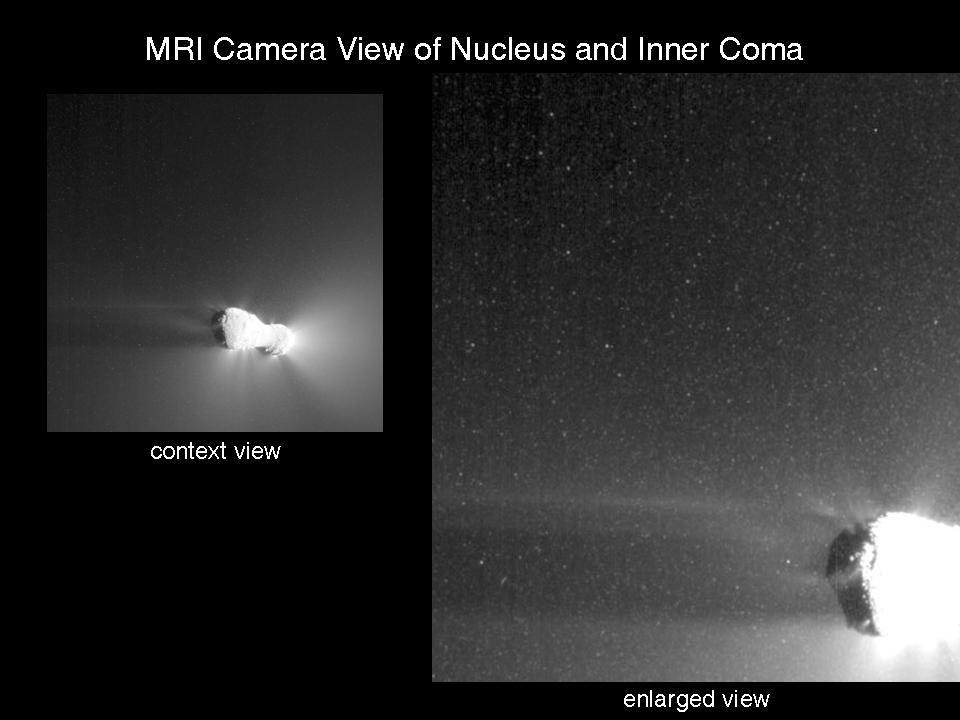

Views of Hartley 2 Nucleus and Inner Coma

The Medium-Resolution Instrument on NASA’s EPOXI mission spacecraft obtained these views of the icy particle cloud around comet Hartley 2. The image on the left is the full image of comet Hartley 2 for context, and the image on the right was enlarged and cropped.

The images confirm that the particles seen in the High-Resolution Instrument images are real and not artifacts.

This image was obtained on Nov. 4, 2010, the day the EPOXI mission spacecraft made its closest approach to the comet.

Credit: NASA/JPL-Caltech/UMD/Brown